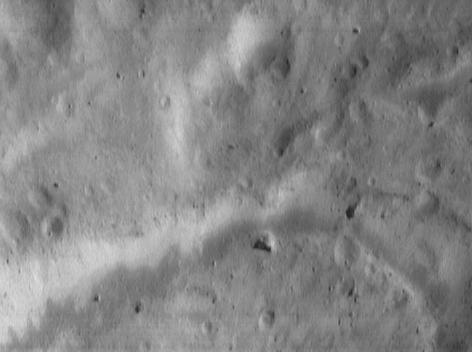

Down Slippery Slopes

Even the earliest, low-resolution images of Eros from NEAR Shoemaker show a variety of bright patches and bands on crater walls and other steep slopes. This picture, taken June 16, 2000, from an orbital altitude of 50 kilometers (31 miles), captures bright patches in two different environments. The crater in the top center of the picture has a bright patch on one of its walls, whereas the low, curved escarpment that snakes along the bottom of the image has bright material exposed along its length. The bright patches are a source of speculation, but they may have originated from exposure of subsurface material. The whole scene is approximately 1.9 kilometers (1.2 miles) across.

Built and managed by The Johns Hopkins University Applied Physics Laboratory, Laurel, Maryland, NEAR was the first spacecraft launched in NASA’s Discovery Program of low-cost, small-scale planetary missions. See the NEAR web page at http://near.jhuapl.edu/ for more details.

Credit: NASA/JPL/JHUAPL